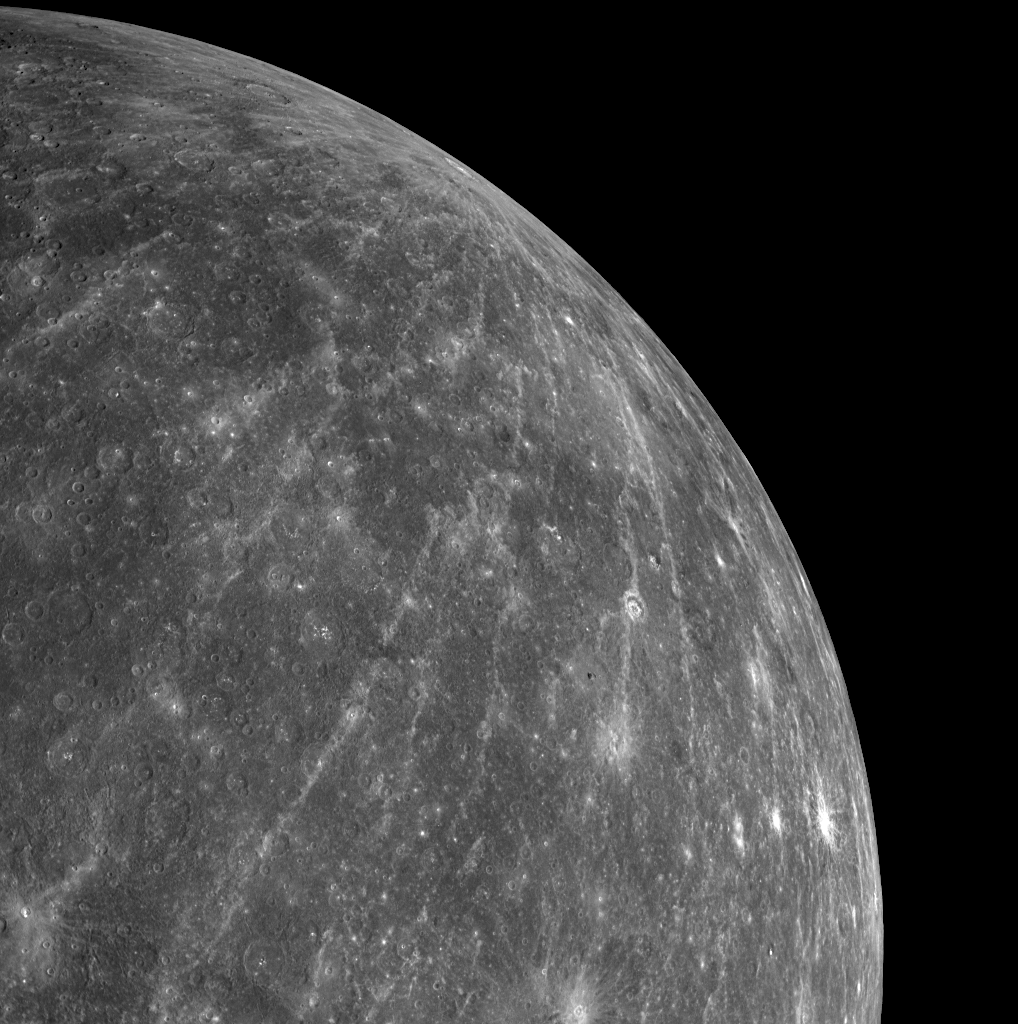

A Big and Brilliant Ray System

In one of the first images transmitted to Earth following MESSENGER’s second Mercury flyby, a full-planet departure view (see PIA11245) showed a crater in the northern region near the planet’s limb with an impressively large system of rays. The WAC image shown here is part of a 3×3 mosaic and provides a closer look at that extensive ray system. The source crater for the ray system can be seen in detail in a previously released high-resolution Narrow Angle Camera (NAC) image (see PIA11356). Astronomers who collected ground-based radar images from the Arecibo Observatory had identified this rayed crater prior to MESSENGER’s flyby and referred to it as feature “B.” Now optical images from MESSENGER’s flyby have revealed just how big and brilliant this ray system of feature “B” really is.

Date Acquired: October 6, 2008
Image Mission Elapsed Time (MET): 131772423
Instrument: Wide Angle Camera (WAC) of the Mercury Dual Imaging System (MDIS)
WAC Filter: 7 (750 nanometers)
Resolution: 2.2 kilometers/pixel (1.4 miles/pixel) in the lower left of the image
Scale: Mercury’s radius is 2440 kilometers (1520 miles)
Spacecraft Altitude: 12,500 kilometers (7,800 miles)

These images are from MESSENGER, a NASA Discovery mission to conduct the first orbital study of the innermost planet, Mercury. For information regarding the use of images, see the MESSENGER image use policy.

Credit: NASA/Johns Hopkins University Applied Physics Laboratory/Carnegie Institution of Washington